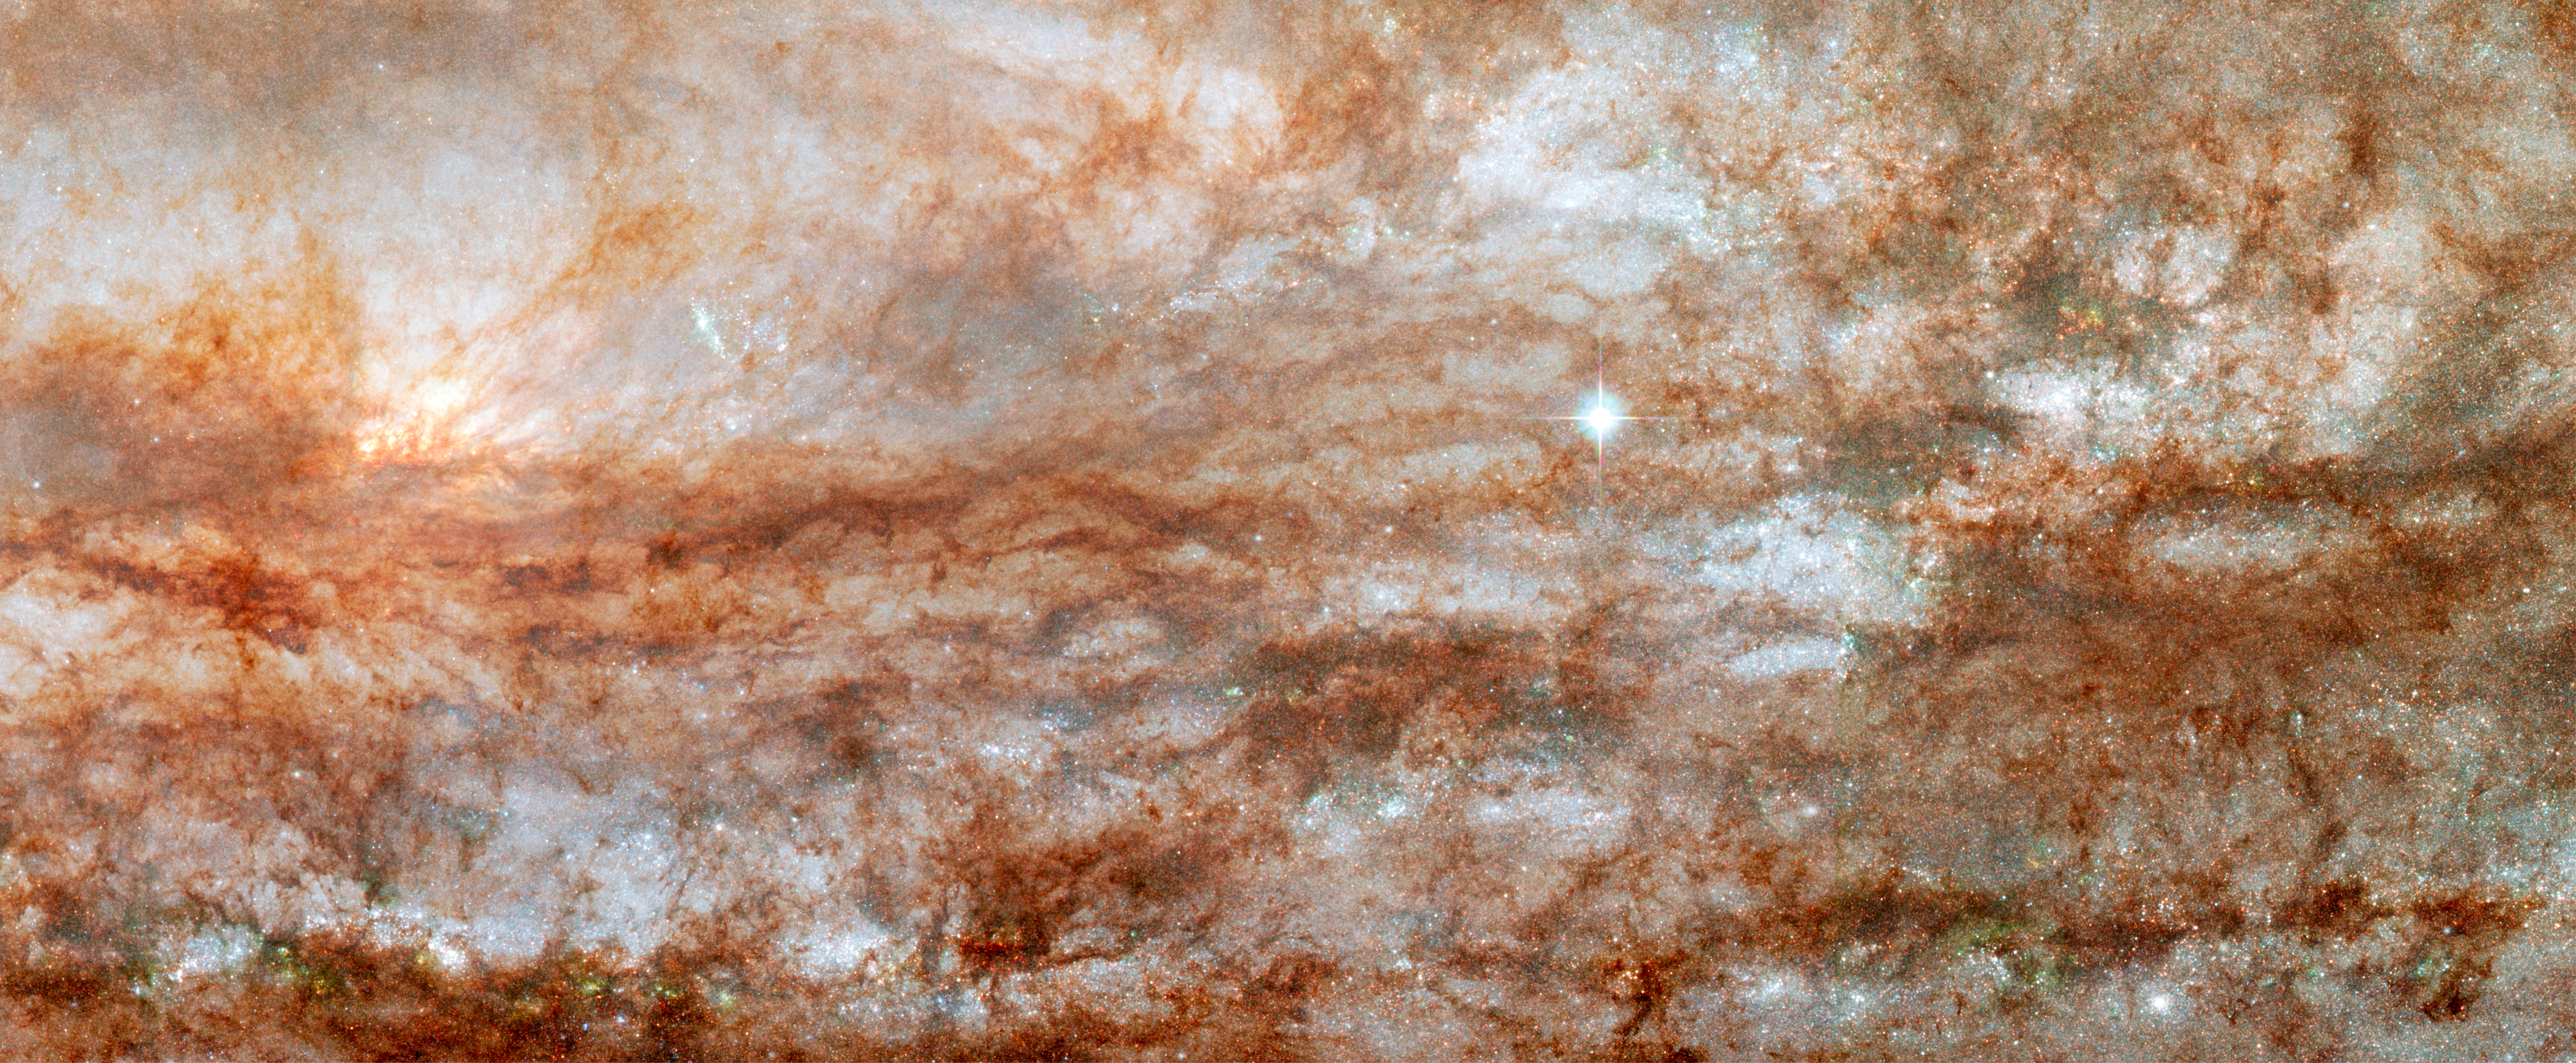

ANGST Survey Galaxy – NGC 253

Object Name: NGC 253, Sculptor Galaxy, Silver Dollar Galaxy
Object Description: Spiral Galaxy in the Local Volume
Instrument: HST/ACS/WFC
Filters: F475W (B), F606W (V), and F814W (I)

This image is a composite of separate exposures made by the ACS instrument on the Hubble Space Telescope. Three filters were used to sample broad wavelength ranges. The color results from assigning different hues (colors) to each monochromatic image. In this case, the assigned colors are: Blue: F475W (B) Green: F606W (V) Red: F814W (I)

Credit: NASA, ESA, J. Dalcanton and B. Williams (University of Washington)